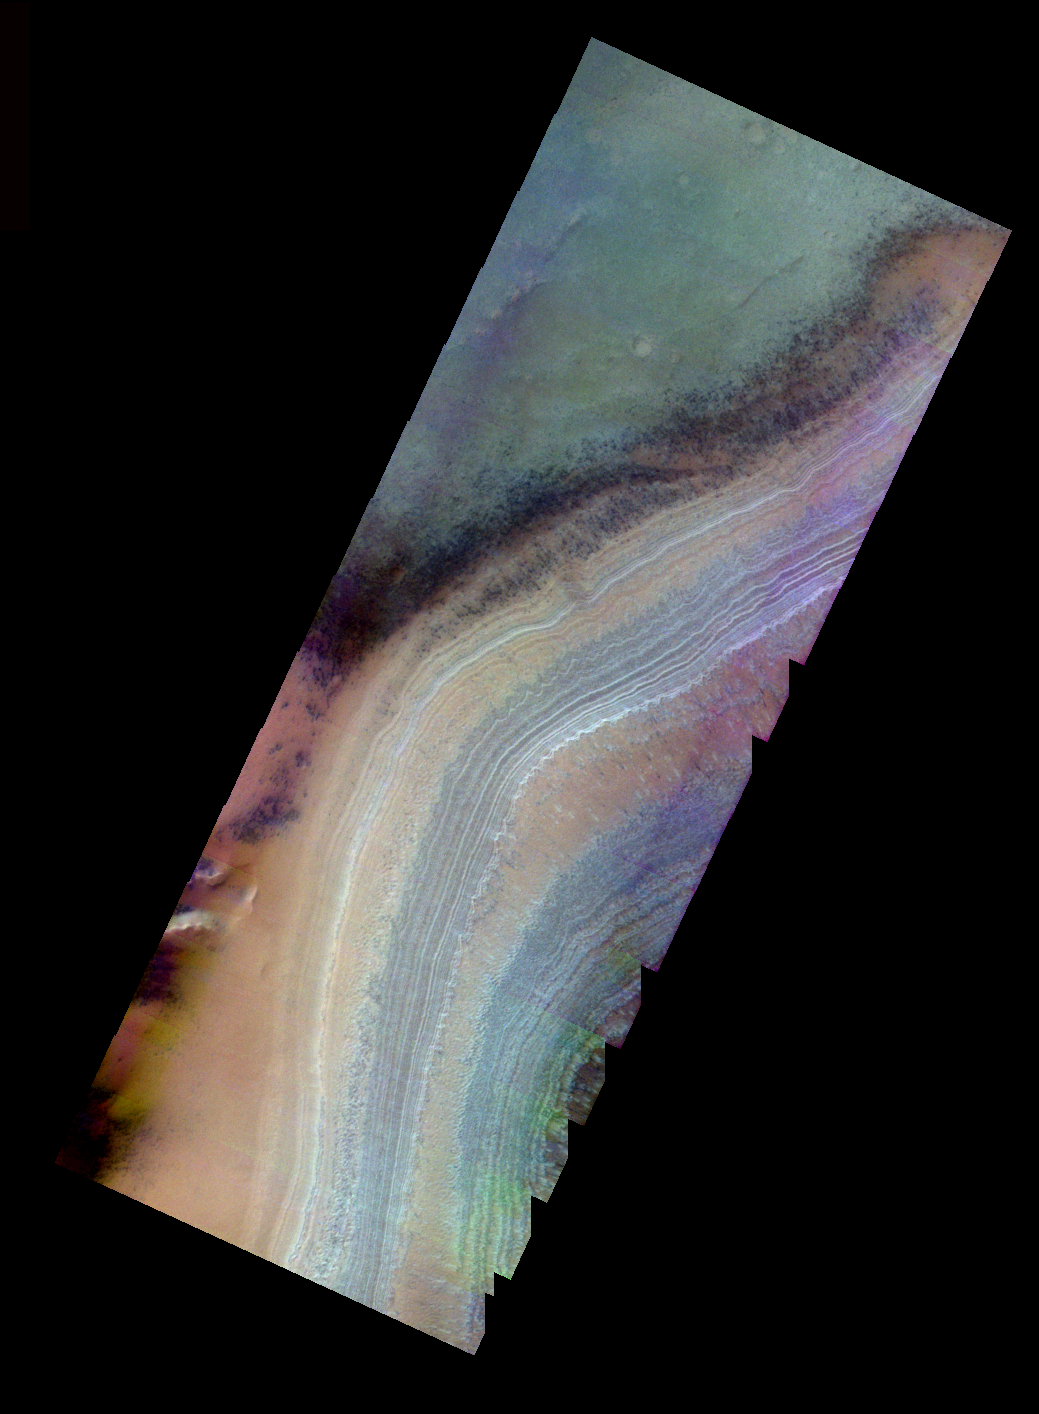

Southern Spring in False Color

The Odyssey spacecraft has completed a full Mars year of observations of the red planet. For the next several weeks the Image of the Day will look back over this first mars year. It will focus on four themes: 1) the poles – with the seasonal changes seen in the retreat and expansion of the caps; 2) craters – with a variety of morphologies relating to impact materials and later alteration, both infilling and exhumation; 3) channels – the clues to liquid surface flow; and 4) volcanic flow features. While some images have helped answer questions about the history of Mars, many have raised new questions that are still being investigated as Odyssey continues collecting data as it orbits Mars.

This image was collected June 25, 2003 during the southern spring season. This false color image shows both the layered ice cap and darker “spots” that are seen only when the sun first lights the polar surface.

Image information: VIS instrument. Latitude -82.3, Longitude 306 East (54 West). 19 meter/pixel resolution.

Note: this THEMIS visual image has not been radiometrically nor geometrically calibrated for this preliminary release. An empirical correction has been performed to remove instrumental effects. A linear shift has been applied in the cross-track and down-track direction to approximate spacecraft and planetary motion. Fully calibrated and geometrically projected images will be released through the Planetary Data System in accordance with Project policies at a later time.

NASA’s Jet Propulsion Laboratory manages the 2001 Mars Odyssey mission for NASA’s Office of Space Science, Washington, D.C. The Thermal Emission Imaging System (THEMIS) was developed by Arizona State University, Tempe, in collaboration with Raytheon Santa Barbara Remote Sensing. The THEMIS investigation is led by Dr. Philip Christensen at Arizona State University. Lockheed Martin Astronautics, Denver, is the prime contractor for the Odyssey project, and developed and built the orbiter. Mission operations are conducted jointly from Lockheed Martin and from JPL, a division of the California Institute of Technology in Pasadena.

Credit: NASA/JPL/Arizona State University